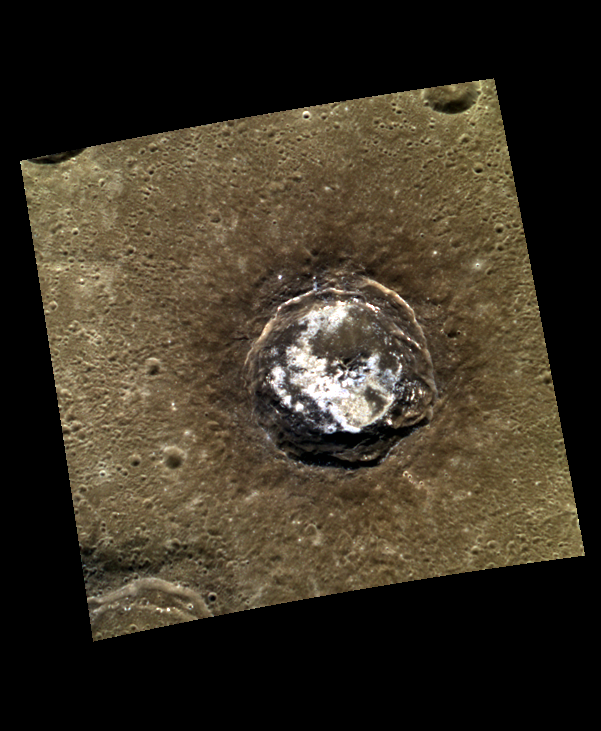

Sander’s Shining!

Today’s color image highlights the bright hollows on the floor and peaks of Sander crater, named after the German photographer August Sander. The process responsible for these bright, shallow formations is still unknown, but it is possible that volatile sublimation is etching away at the surface.

This image was acquired as a targeted high-resolution 11-color image set. Acquiring 11-color targets is a new campaign that began in March 2013 and that utilizes all of the WAC’s 11 narrow-band color filters. Because of the large data volume involved, only features of special scientific interest are targeted for imaging in all 11 colors.

Date acquired: June 06, 2013
Image Mission Elapsed Time (MET): 12802777, 12802773, 12802771
Image ID: 4204118, 4204116, 4204115
Instrument: Wide Angle Camera (WAC) of the Mercury Dual Imaging System (MDIS)
WAC filters: 9, 7, 6 (996, 748, 433 nanometers) in red, green, and blue
Center Latitude: 42.53°
Center Longitude: 154.2° E
Resolution: 265 meters/pixel
Scale: Crater diameter is about 51 km (31.7 miles)
Incidence Angle: 42.9°
Emission Angle: 26.5°
Phase Angle: 69.4°

The MESSENGER spacecraft is the first ever to orbit the planet Mercury, and the spacecraft’s seven scientific instruments and radio science investigation are unraveling the history and evolution of the Solar System’s innermost planet. MESSENGER acquired over 150,000 images and extensive other data sets. MESSENGER is capable of continuing orbital operations until early 2015.

For information regarding the use of images, see the MESSENGER image use policy.

Credit: NASA/Johns Hopkins University Applied Physics Laboratory/Carnegie Institution of Washington